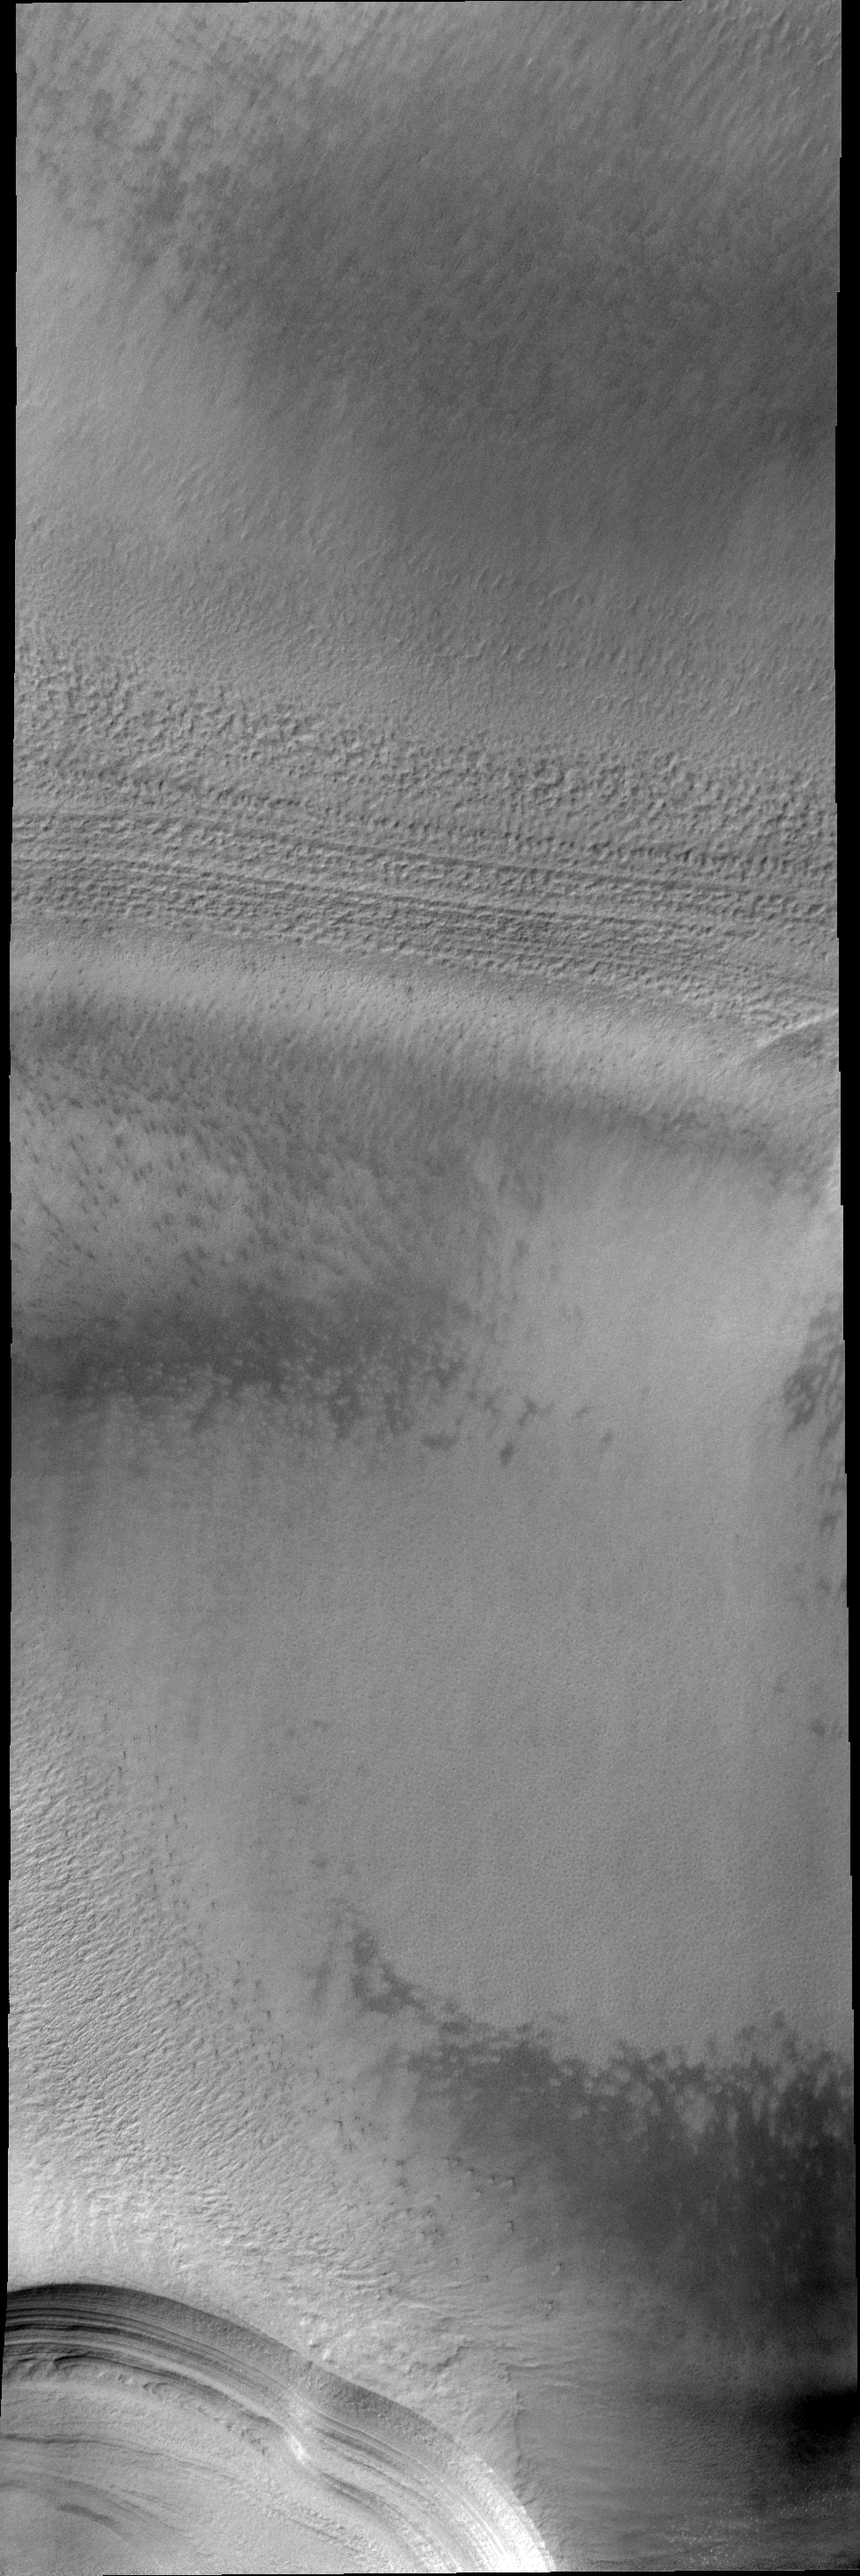

Polar Layers

The numerous layers of the south polar cap are shown in cross-section in this VIS image.

Image information: VIS instrument. Latitude -85.9N, Longitude 102.8E. 18 meter/pixel resolution.

Please see the THEMIS Data Citation Note for details on crediting THEMIS images.

Note: this THEMIS visual image has not been radiometrically nor geometrically calibrated for this preliminary release. An empirical correction has been performed to remove instrumental effects. A linear shift has been applied in the cross-track and down-track direction to approximate spacecraft and planetary motion. Fully calibrated and geometrically projected images will be released through the Planetary Data System in accordance with Project policies at a later time.

NASA’s Jet Propulsion Laboratory manages the 2001 Mars Odyssey mission for NASA’s Office of Space Science, Washington, D.C. The Thermal Emission Imaging System (THEMIS) was developed by Arizona State University, Tempe, in collaboration with Raytheon Santa Barbara Remote Sensing. The THEMIS investigation is led by Dr. Philip Christensen at Arizona State University. Lockheed Martin Astronautics, Denver, is the prime contractor for the Odyssey project, and developed and built the orbiter. Mission operations are conducted jointly from Lockheed Martin and from JPL, a division of the California Institute of Technology in Pasadena.

Credit: NASA/JPL/ASU